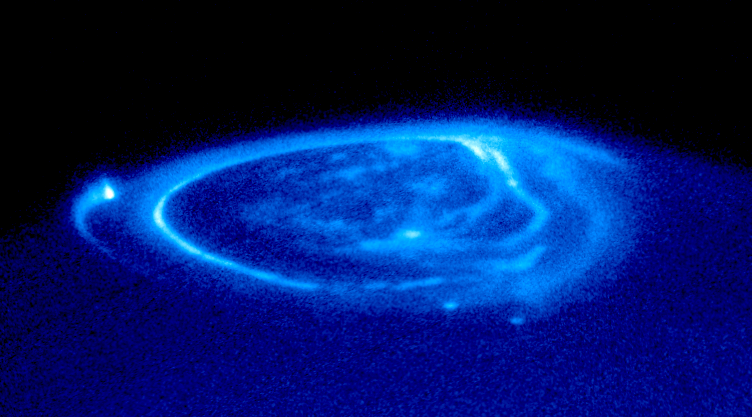

Satellite Footprints Seen in Jupiter Aurora

This is a spectacular NASA Hubble Space Telescope close-up view of an electric-blue aurora that is eerily glowing one half billion miles away on the giant planet Jupiter. Auroras are curtains of light resulting from high-energy electrons racing along the planet’s magnetic field into the upper atmosphere. The electrons excite atmospheric gases, causing them to glow. The image shows the main oval of the aurora, which is centered on the magnetic north pole, plus more diffuse emissions inside the polar cap.

Though the aurora resembles the same phenomenon that crowns Earth’s polar regions, the Hubble image shows unique emissions from the magnetic “footprints” of three of Jupiter’s largest moons. (These points are reached by following Jupiter’s magnetic field from each satellite down to the planet).

Auroral footprints can be seen in this image from Io (along the lefthand limb), Ganymede (near the center), and Europa (just below and to the right of Ganymede’s auroral footprint). These emissions, produced by electric currents generated by the satellites, flow along Jupiter’s magnetic field, bouncing in and out of the upper atmosphere. They are unlike anything seen on Earth.

This ultraviolet image of Jupiter was taken with the Hubble Space Telescope Imaging Spectrograph (STIS) on November 26, 1998. In this ultraviolet view, the aurora stands out clearly, but Jupiter’s cloud structure is masked by haze.

December 14, 2000 inaugurates an intensive two weeks of joint observation of Jupiter’s aurora by Hubble and the Cassini spacecraft. Cassini will make its closest approach to Jupiter enroute to a July 2004 rendezvous with Saturn. A second campaign in January 2001 will consist of Hubble images of Jupiter’s day-side aurora and Cassini images of Jupiter’s night-side aurora, obtained just after Cassini has flown past Jupiter. The team will develop computer models that predict how the aurora operates, and this will yield new insights into the effects of the solar wind on the magnetic fields of planets.

Credit: NASA and the Hubble Heritage Team (STScI/AURA) Acknowledgment: NASA/ESA, John Clarke (University of Michigan)